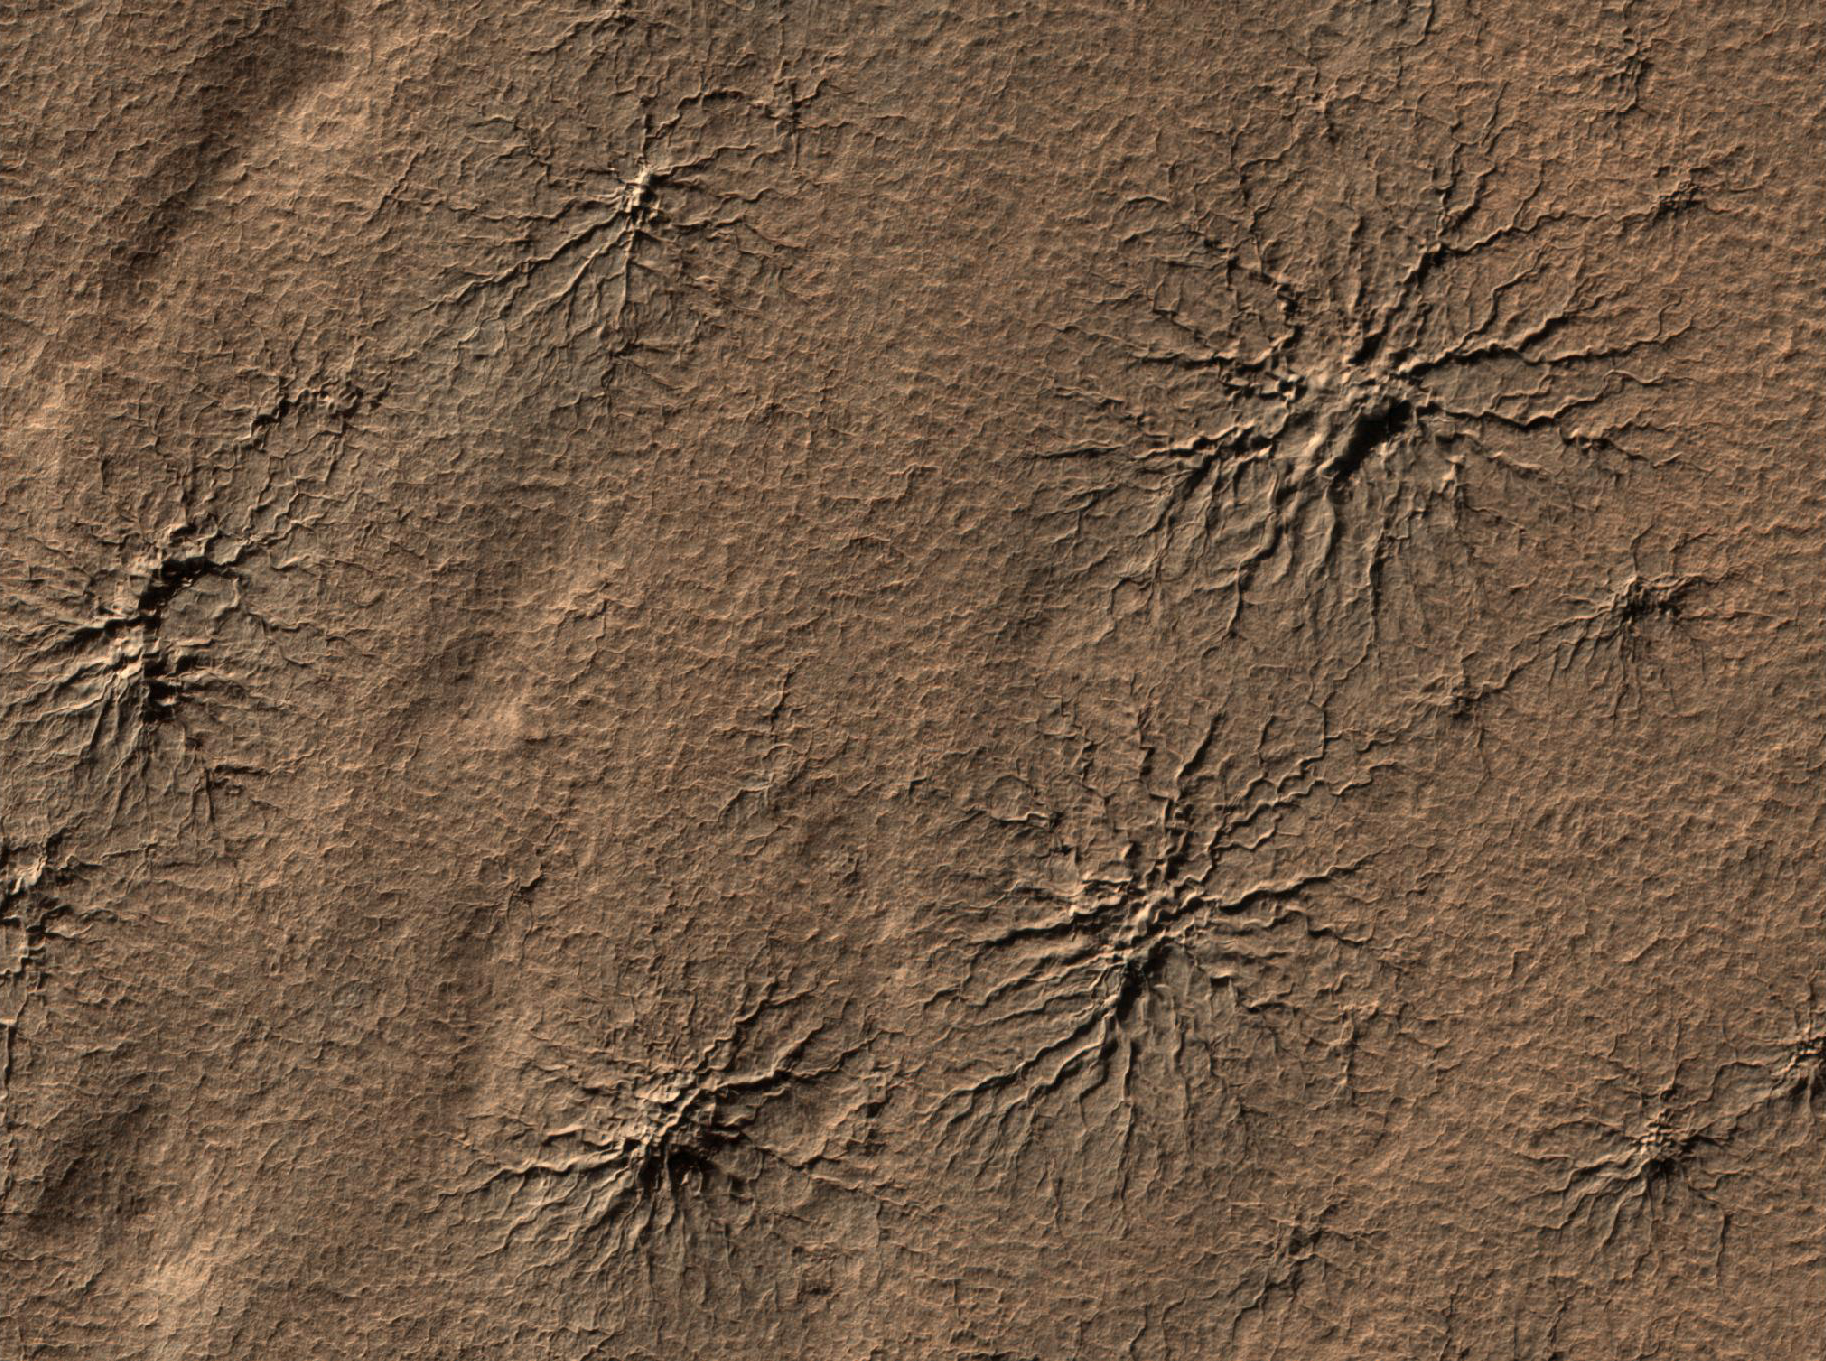

Radial Channels Carved by Dry Ice

Spider-shaped features in the south polar region of Mars are carved by vaporizing dry ice in a dynamic seasonal process. This image from the High Resolution Imaging Science Experiment (HiRISE) camera on NASA’s Mars Reconnaissance Orbiter includes several of the distinctive features in an area 1.2 kilometers (three-fourths of a mile) wide. It is one of the HiRISE camera team’s featured images this week.

The features are cut into the ground, not built up above the surrounding surface. Sunlight is coming from the right, from about 15 degrees above the horizon. Scientists call these features “araneiform,” which means spider-like.

Mars’ carbon-dioxide atmosphere partially condenses every winter to form polar caps of dry ice. These seasonal caps sublimate (change directly from solid to gas, just as dry ice does on Earth) in the spring. Carbon-dioxide gas coming from the bottom surface of the ice builds up pressure and carves channels into the ground as it flows toward a point where it escapes back into the atmosphere. Often the channels are radial in nature, with the escape point for the gas becoming the center for one ofthese araneiform features.

In this image, taken during southern-hemisphere summer, all the seasonal frost is gone from the area. The channels carved into the ground are typically 1 to 2 meters (3 to 7 feet) deep.

The dynamic Martian polar processes that form features like these are described at http://www.jpl.nasa.gov/news/news.cfm?release=2007-146 and http://www.jpl.nasa.gov/news/news.cfm?release=2006-100.

This view is a portion of a HiRISE observation taken on Aug. 23, 2009, at 87.0 degrees south latitude and 86.5 degrees east longitude.

Credit: NASA/JPL-Caltech/University of Arizona